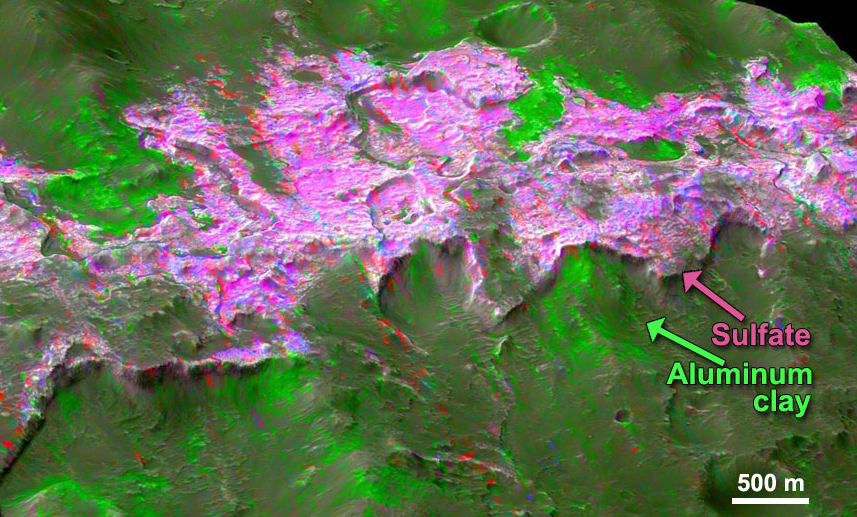

Sulfates and Clays in Columbus Crater, Mars

Sulfates are found overlying clay minerals in sediments within Columbus Crater, a depression that likely hosted a lake in the past. Sulfate salt deposits ring the crater like a bathtub ring and were deposited after the clays, as the lake dried out. The image combines information from two instruments on NASA’s Mars Reconnaissance Orbiter, the Compact Reconnaissance Imaging Spectrometer for Mars and the Context Camera. (Reference: Wray et al., 2011.)

Credit: NASA/JPL-Caltech/MSSS/JHU-APL